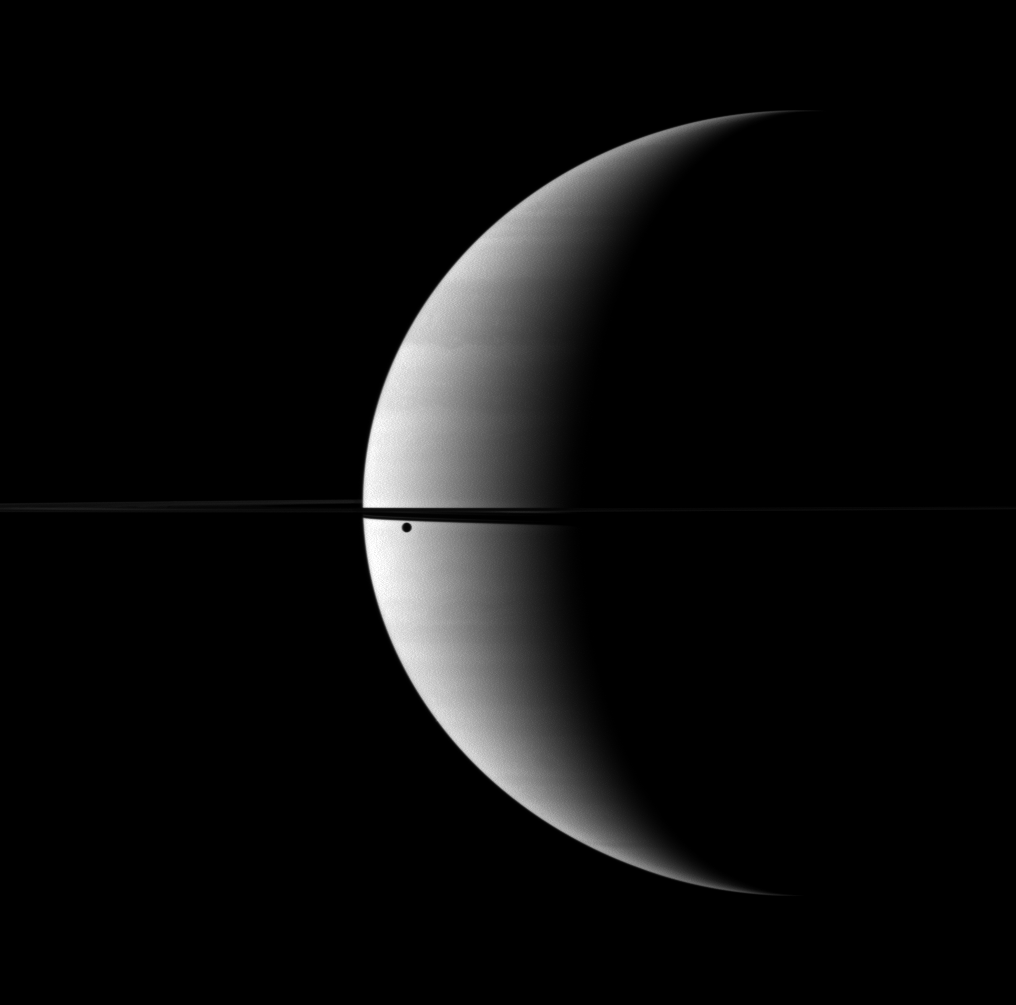

Black Blemish

A crescent Saturn is blemished by the black spot of its moon Dione seen orbiting between the planet and the Cassini spacecraft.

Although Dione appears as only a black dot, there is actually a thin crescent of lit terrain on the moon, just as there is on Saturn. However, the lit terrain on Dione is lost in front of the brilliant backdrop of Saturn.

This view looks toward the northern, sunlit side of the rings from just above the ringplane.

The image was taken in visible red light with the Cassini spacecraft wide-angle camera on Oct. 27, 2009. The view was obtained at a distance of approximately 2.3 million kilometers (1.4 million miles) from Saturn and at a sun-Saturn-spacecraft, or phase, angle of 120 degrees. Image scale is 136 kilometers (85 miles) per pixel.

The Cassini-Huygens mission is a cooperative project of NASA, the European Space Agency and the Italian Space Agency. The Jet Propulsion Laboratory, a division of the California Institute of Technology in Pasadena, manages the mission for NASA’s Science Mission Directorate, Washington, D.C. The Cassini orbiter and its two onboard cameras were designed, developed and assembled at JPL. The imaging operations center is based at the Space Science Institute in Boulder, Colo.

Credit: NASA/JPL/Space Science Institute